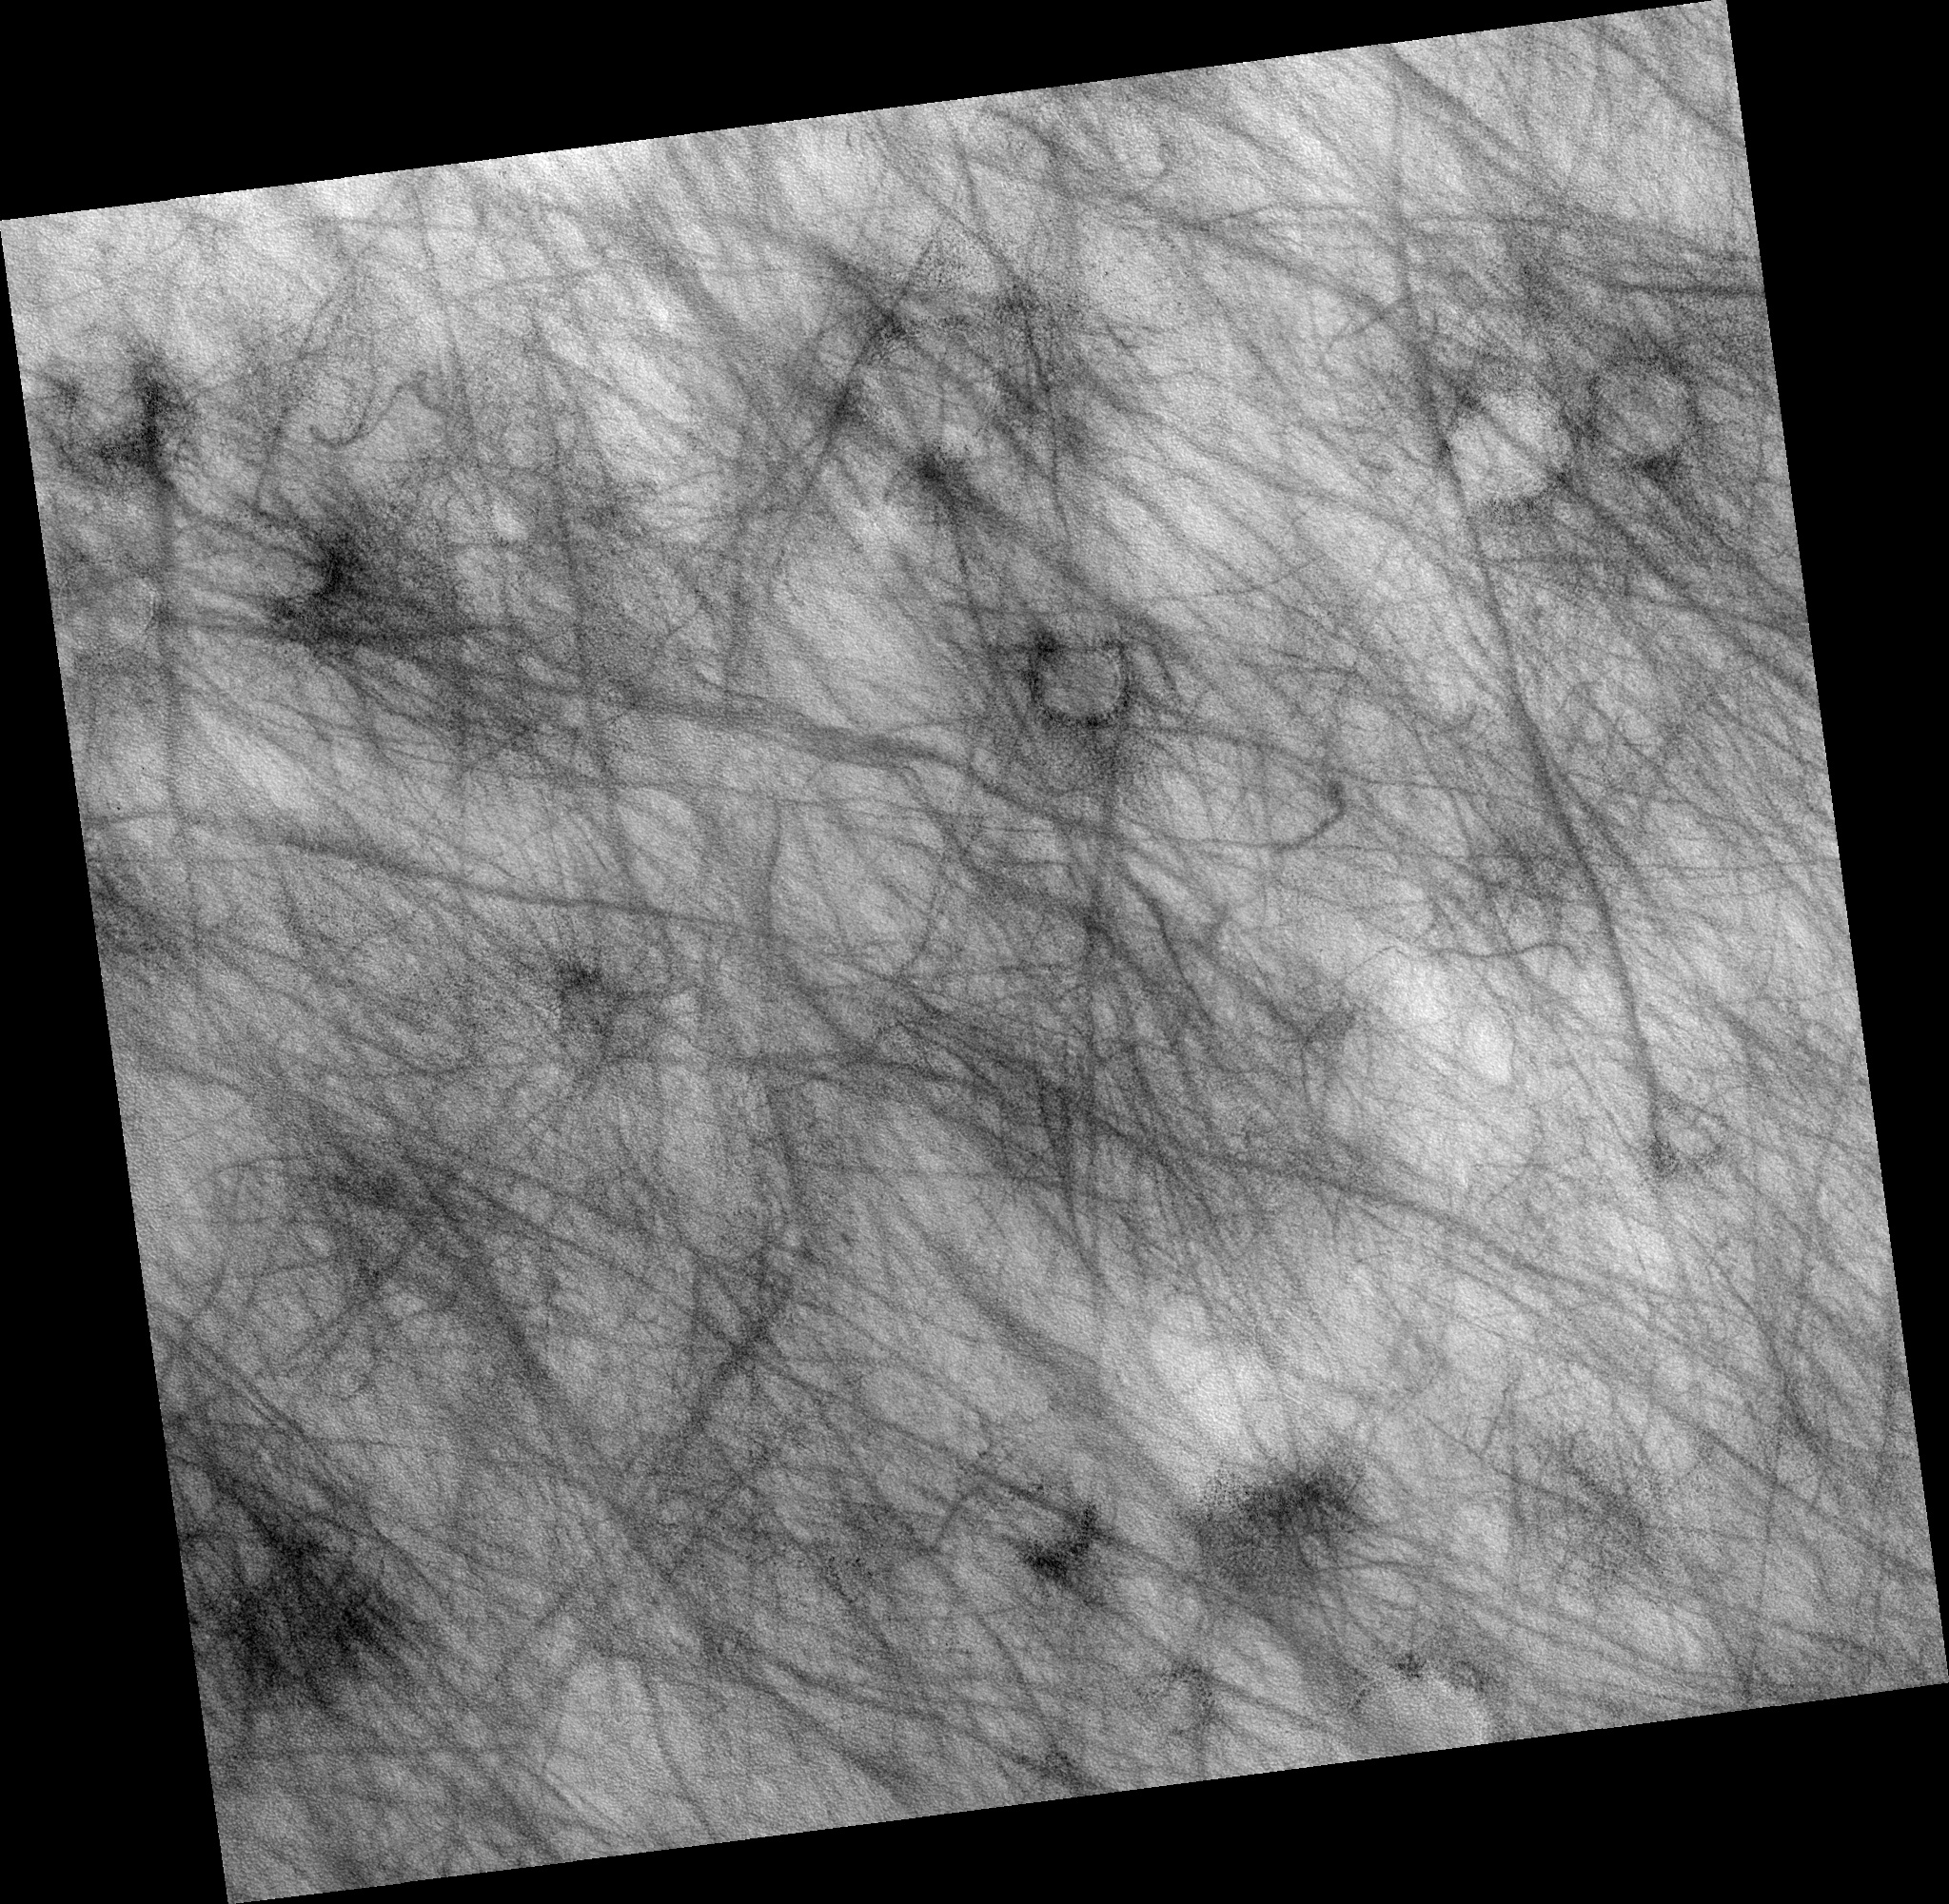

Signs of Eolian and Periglacial Activity at Vastitas Borealis

Image PSP_001481_2410 shows a region of approximately 7 x 7 km (4.4-by-4.4 miles) located in Vastitas Borealis, part of the Northern Plains.

The surface imaged is relatively young, as indicated by the lack of recent impact craters. Eolian and periglacial activity seem to be the dominant geological processes at work, as shown by numerous crisscrossing dust devil tracks and ubiquitous polygonal features, respectively.

Dust devils form when the sun warms up the air near a flat, dry surface. Warm air then rises quickly through the cooler air above and starts spinning, causing a forward motion. The spinning, forward-moving cell may pick up dust and sand as it advances, thus leaving behind a “clean” track. We infer from this image that a thin veneer of light-colored particles of dust and/or fine-grained sand cover relatively darker materials, apparent in the dust devil tracks.

The tracks pictured in this image are in many cases more than 30 meters (27 yards) wide and over 4 km (2.5 miles) long, surpassing the dimensions of average terrestrial dust devil tracks.

The polygons shown in this image’s subset, which covers approximately 400 x 250 m (350 x 225 yards), are in the order of 10 m (0.9 yards) across; in some cases they are delimited by aligned rocks. Similar features in both shape and scale are found in terrestrial periglacial regions such as Antarctica, where ice is present at or near the surface.

Antarctica’s polygons and rock alignments are produced by repeated expansion and contraction of the soil-ice mixture due to seasonal temperature oscillations; dry soil falling into the cracks form sand wedges and amplify this effect. This results in polygonal networks of stress fractures and in the resurfacing and sorting of rocks along these fractures.

(Thin diagonal lines are artifacts in the image).

Observation Toolbox
Acquisition date: 11 November 2006
Local Mars time: 3:13 PM
Degrees latitude (centered): 60.7°
Degrees longitude (East): 318.5°
Range to target site: 310.2 km (193.9 miles)
Original image scale range: 31.0 cm/pixel (with 1 x 1 binning) so objects ~93 cm across are resolved
Map-projected scale: 25 cm/pixel and north is up
Map-projection: EQUIRECTANGULAR
Emission angle: 0.3°
Phase angle: 56.0°
Solar incidence angle: 84 56°, with the Sun about 34° above the horizon
Solar longitude: 137.9°, Northern Summer

NASA’s Jet Propulsion Laboratory, a division of the California Institute of Technology in Pasadena, manages the Mars Reconnaissance Orbiter for NASA’s Science Mission Directorate, Washington. Lockheed Martin Space Systems, Denver, is the prime contractor for the project and built the spacecraft. The High Resolution Imaging Science Experiment is operated by the University of Arizona, Tucson, and the instrument was built by Ball Aerospace and Technology Corp., Boulder, Colo.

Credit: NASA/JPL/University of Arizona